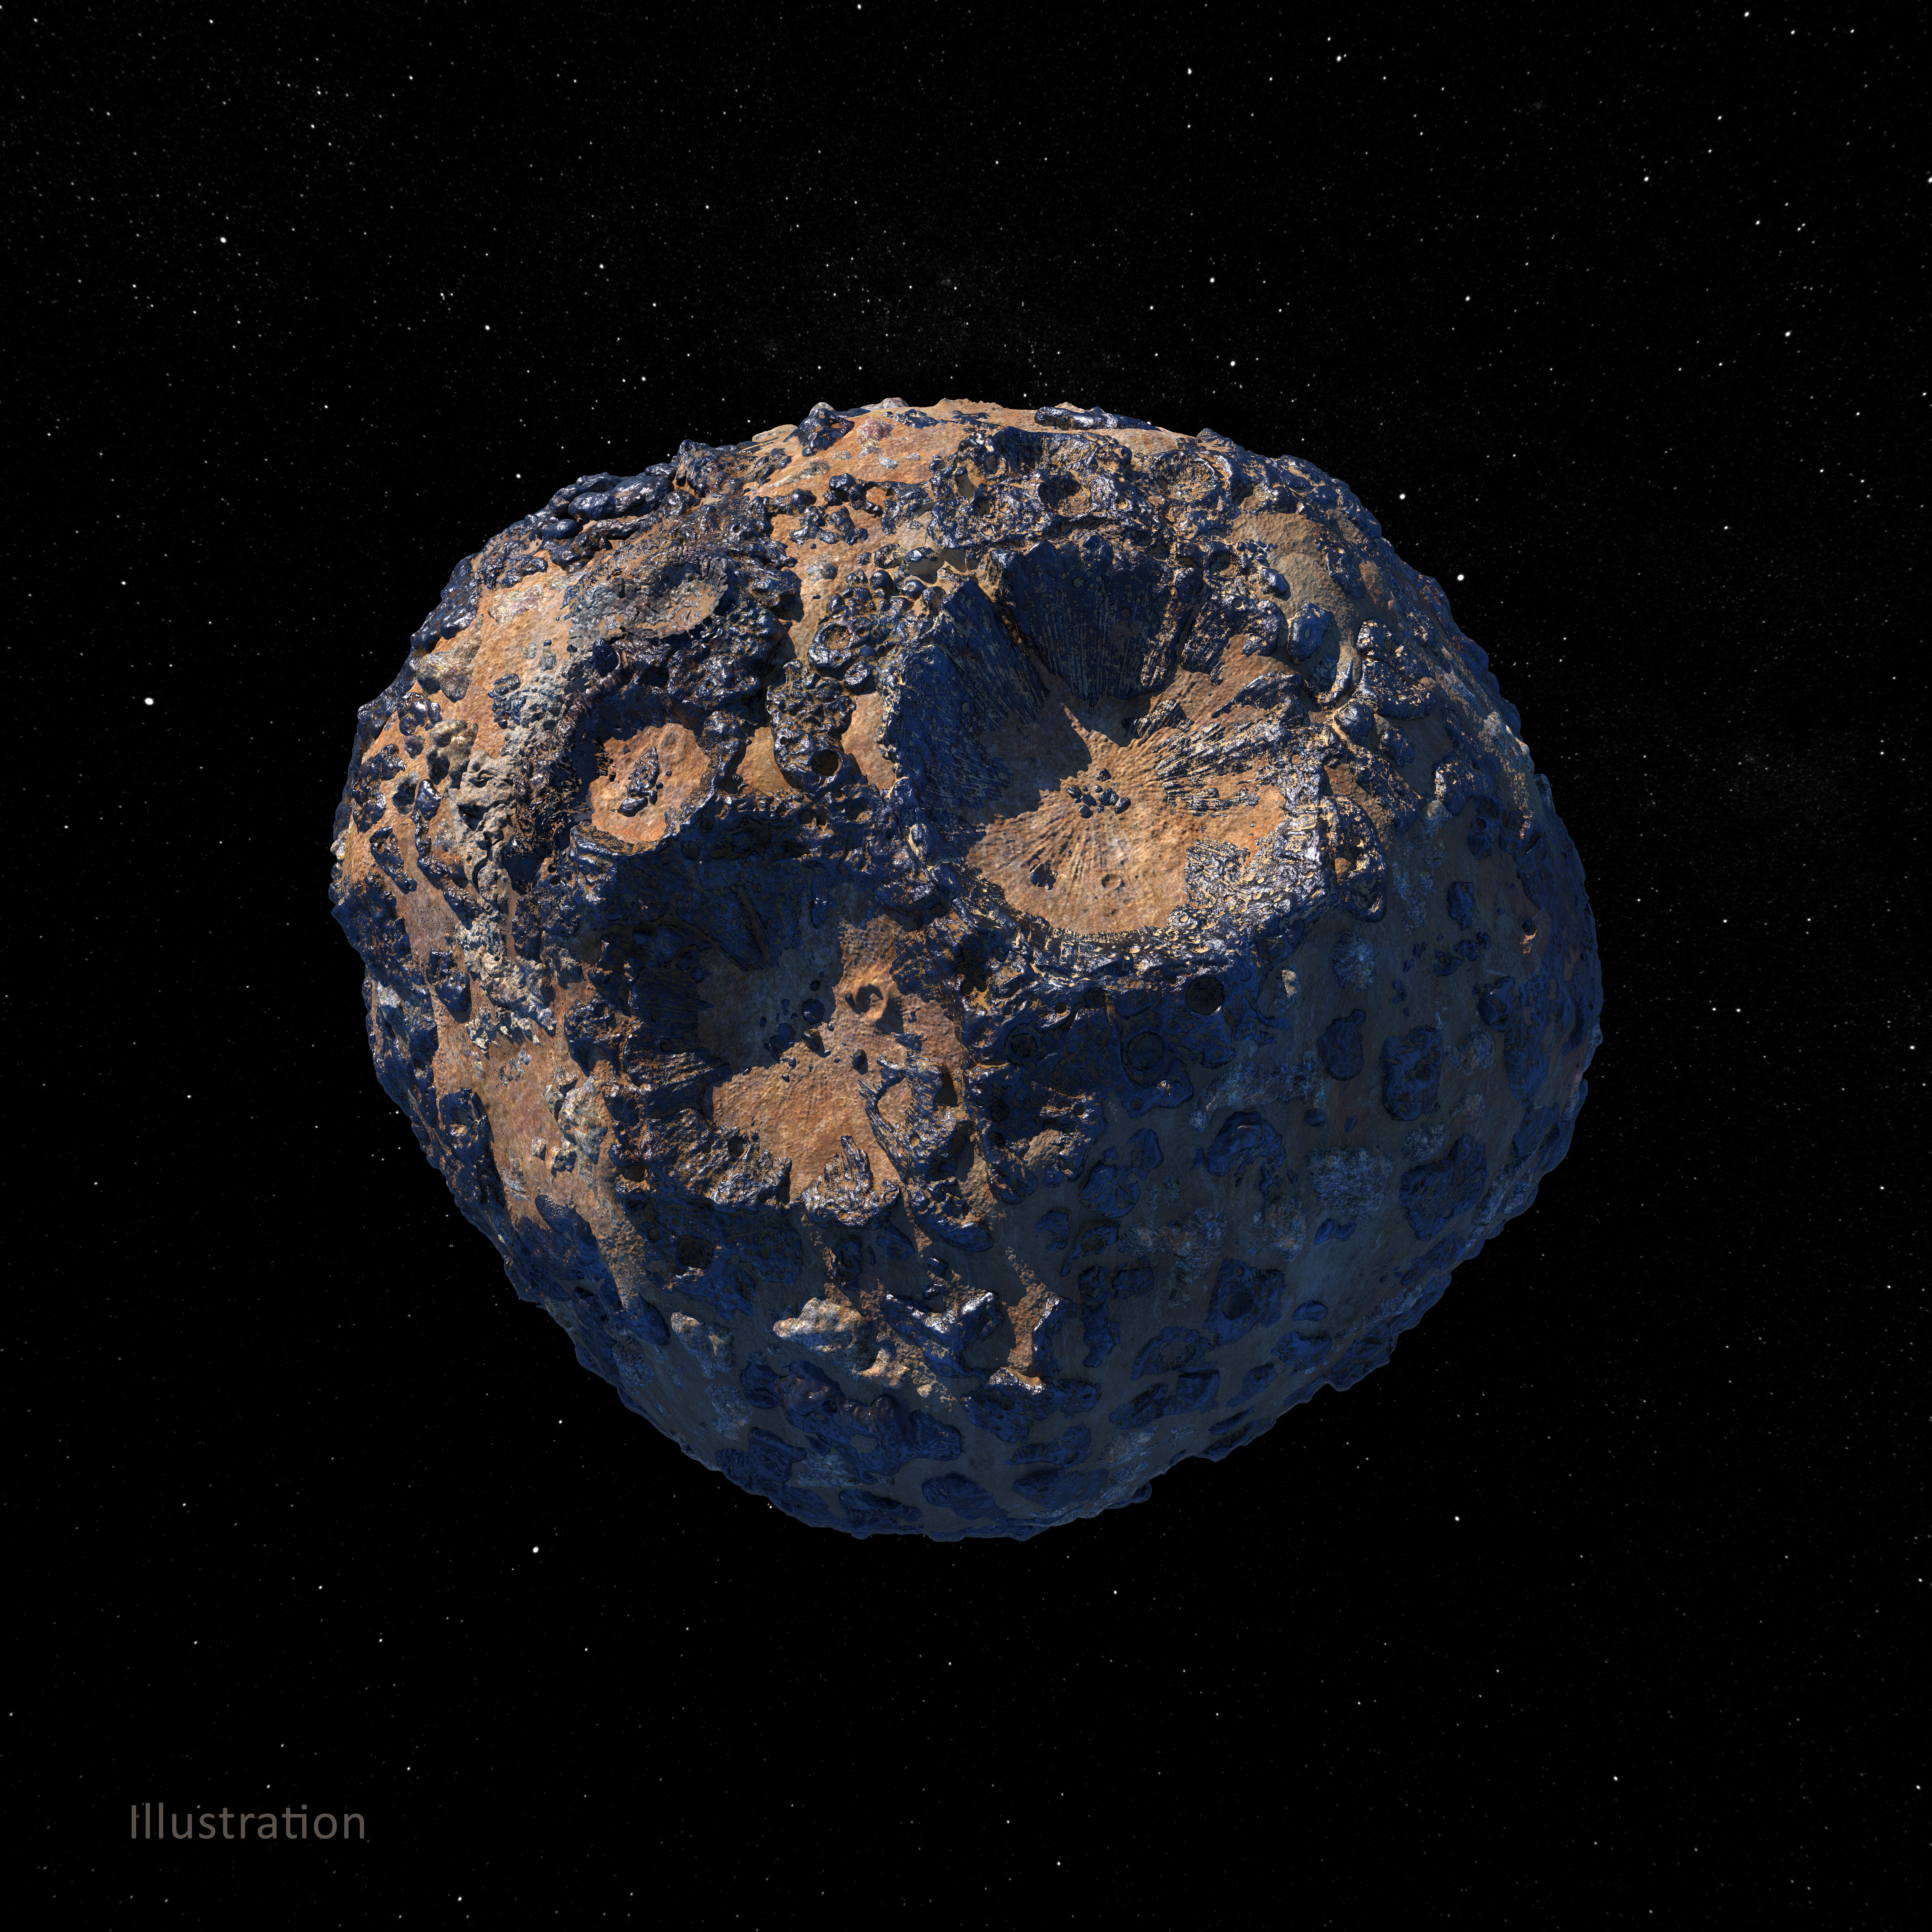

Asteroid Psyche (Illustration)

This illustration, created in March 2021, depicts the 140-mile-wide (226-kilometer-wide) asteroid Psyche, which lies in the main asteroid belt between Mars and Jupiter. Psyche is the focal point of NASA’s mission of the same name. The Psyche spacecraft is set to launch in August 2022 and arrive at the asteroid in 2026, where it will orbit for 21 months and investigate its composition.

Based on data obtained from Earth, scientists believe Psyche is a mixture of metal and rock. The rock and metal may be in large provinces, or areas, on the asteroid — as illustrated in this rendering. Another possibility is that rock and metal may be intimately mixed on a scale too small to detect from orbit — as depicted in an illustration here: PIA24472. Observing and measuring how the metal and rock are mixed will help scientists determine how Psyche formed.

Exploring the asteroid could also give valuable insight into how our own planet and others formed. The Psyche team will use a magnetometer to measure the asteroid’s magnetic field. A multispectral imager will capture images of the surface, as well as data about the Psyche’s composition and topography. Spectrometers will analyze the neutrons and gamma rays coming from the surface to reveal the elements that make up the asteroid itself.

The image was created by Peter Rubin.

Arizona State University in Tempe leads the mission. NASA’s Jet Propulsion Laboratory in Southern California is responsible for the mission’s overall management, system engineering, integration and testing, and mission operations. Maxar Technologies provided the high-power solar electric propulsion spacecraft chassis.

Credit: NASA/JPL-Caltech/ASU